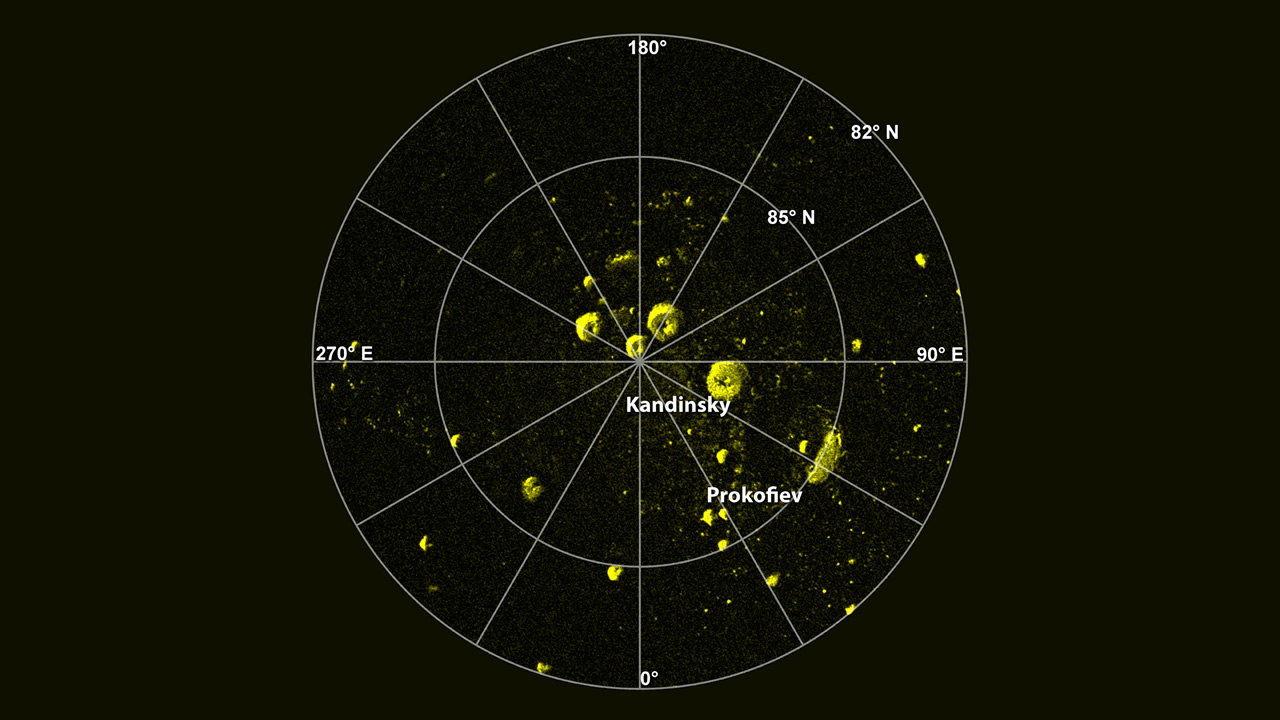

Radar Image of Mercury’s North Pole

A radar image of Mercury’s north polar region acquired by the Arecibo Observatory. Yellow areas denote regions of high radar reflectivity. Since their discovery in 1992, these polar deposits have been hypothesized to consist of water ice trapped in permanently shadowed areas near Mercury’s north and south pole, but other explanations for the polar deposits have also been suggested. Polar stereographic projection. From J. K. Harmon et al., Icarus, 211, 37-50 (2011).

The MESSENGER spacecraft is the first ever to orbit the planet Mercury, and the spacecraft’s seven scientific instruments and radio science investigation are unraveling the history and evolution of the Solar System’s innermost planet. Visit the Why Mercury? section of this website to learn more about the key science questions that the MESSENGER mission is addressing. During the one-year primary mission, MDIS acquired 88,746 images and extensive other data sets. MESSENGER is now in a year-long extended mission, during which plans call for the acquisition of more than 80,000 additional images to support MESSENGER’s science goals.

For information regarding the use of images, see the MESSENGER image use policy.

Credit: NASA/Johns Hopkins University Applied Physics Laboratory/Carnegie Institution of Washington/National Astronomy and Ionosphere Center, Arecibo Observatory